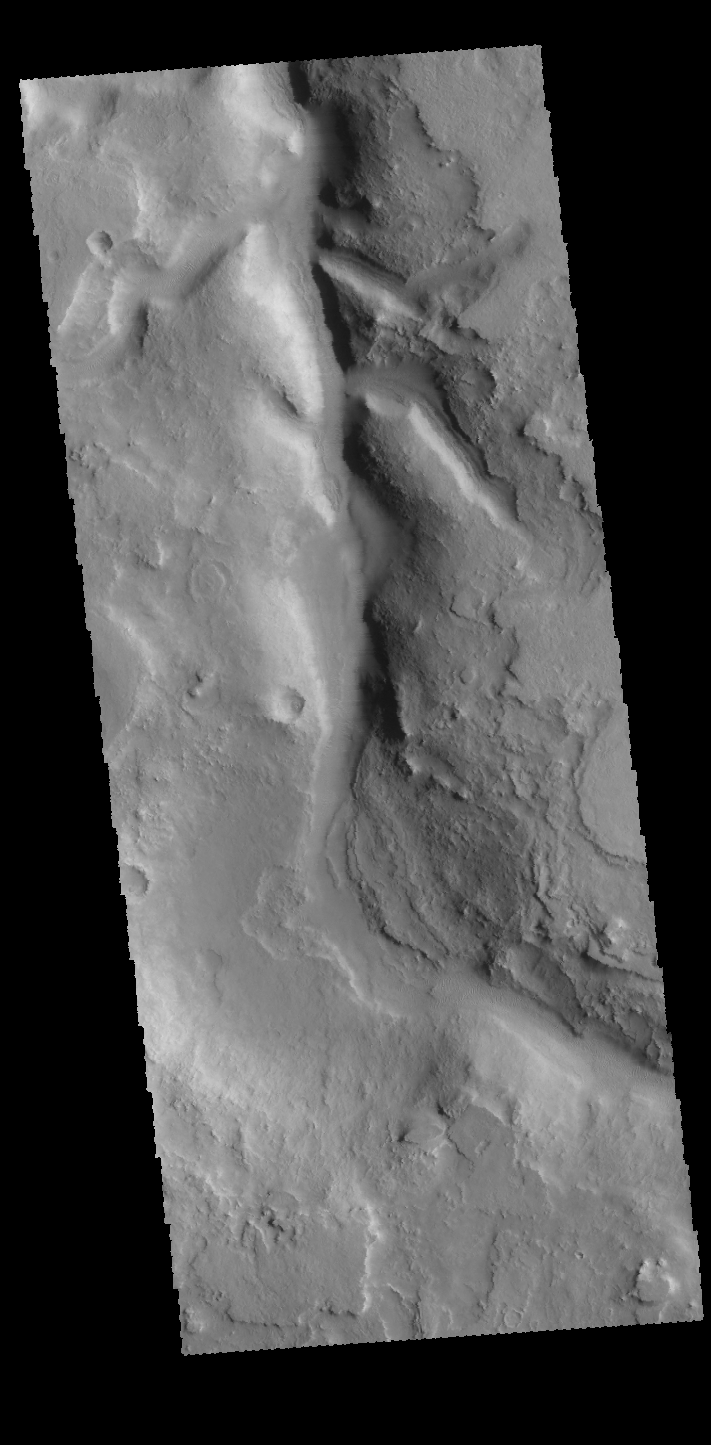

Huo Hsing Vallis

This VIS image shows part of Huo Hsing Vallis, located on the northern margin of Terra Sabaea. Numerous channels are located in this region, draining the highland as the elevation drops down into Utopia Planitia.

Credit: NASA/JPL-Caltech/ASU